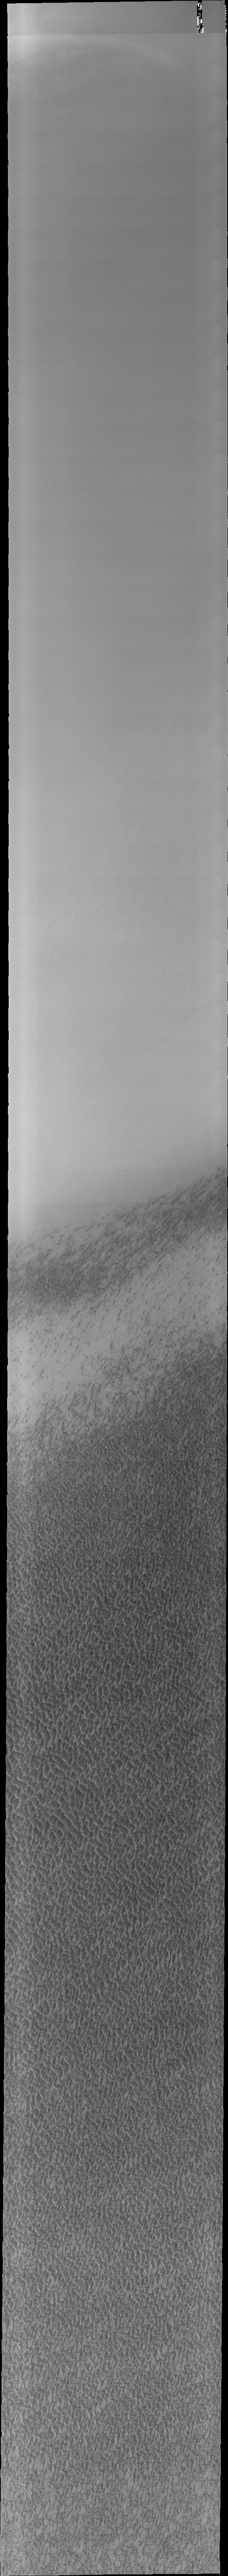

Investigating Mars: Olympia Undae

This VIS image of Olympia Undae was collected early in north polar spring. The crests of the dunes are light colored, indicative of a frost covering. As the season changes into summertime, the dune crests will lose the frost and reveal the darker sand beneath. The margin of the north polar cap is visible at the top of the image.

Olympia Undae is a vast dune field in the north polar region of Mars. It consists of a broad sand sea or erg that partly rings the north polar cap from about 120° to 240°E longitude and 78° to 83°N latitude. The dune field covers an area of approximately 470,000 km2 (bigger than California, smaller than Texas). Olympia Undae is the largest continuous dune field on Mars. Olympia Undae is not the only dune field near the north polar cap, several other smaller fields exist in the same latitude, but in other ranges of longitude, e.g. Abolos and Siton Undae. Barchan and transverse dune forms are the most common. In regions with limited available sand individual barchan dunes will form, the surface beneath and between the dunes is visible. In regions with large sand supplies, the sand sheet covers the underlying surface, and dune forms are found modifying the surface of the sand sheet. In this case transverse dunes are more common. Barchan dunes “point” down wind, transverse dunes are more linear and form parallel to the wind direction. The “square” shaped transverse dunes in Olympia Undae are due to two prevailing wind directions.

The Odyssey spacecraft has spent over 15 years in orbit around Mars, circling the planet more than 71,000 times. It holds the record for longest working spacecraft at Mars. THEMIS, the IR/VIS camera system, has collected data for the entire mission and provides images covering all seasons and lighting conditions. Over the years many features of interest have received repeated imaging, building up a suite of images covering the entire feature. From the deepest chasma to the tallest volcano, individual dunes inside craters and dune fields that encircle the north pole, channels carved by water and lava, and a variety of other feature, THEMIS has imaged them all. For the next several months the image of the day will focus on the Tharsis volcanoes, the various chasmata of Valles Marineris, and the major dunes fields. We hope you enjoy these images!

Credit: NASA/JPL-Caltech/ASU